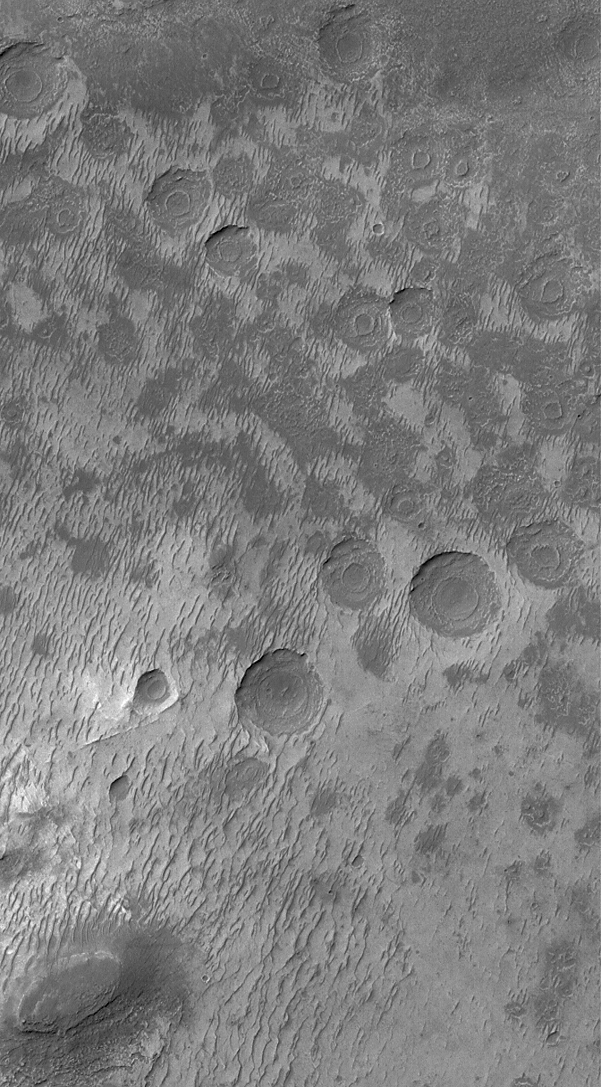

Exhuming Craters

13 September 2004
This Mars Global Surveyor (MGS) Mars Orbiter Camera (MOC) image shows about two dozen circular depressions, each with a circular mesa on its floor. These were once meteor impact craters. The craters were filled with layered material, buried, and then exhumed and eroded. The dark, elliptical feature in the lower left (southwest) corner of the image is a butte composed of the layered rock that once completely covered the craters in this image. These landforms are located in a depression eroded into the floor of a much larger, partially-filled impact crater located near 35.1°S, 356.5°W. The image covers an area approximately 3 km (1.9 mi) across and is illuminated by sunlight from the upper left.

Credit: NASA/JPL/Malin Space Science Systems